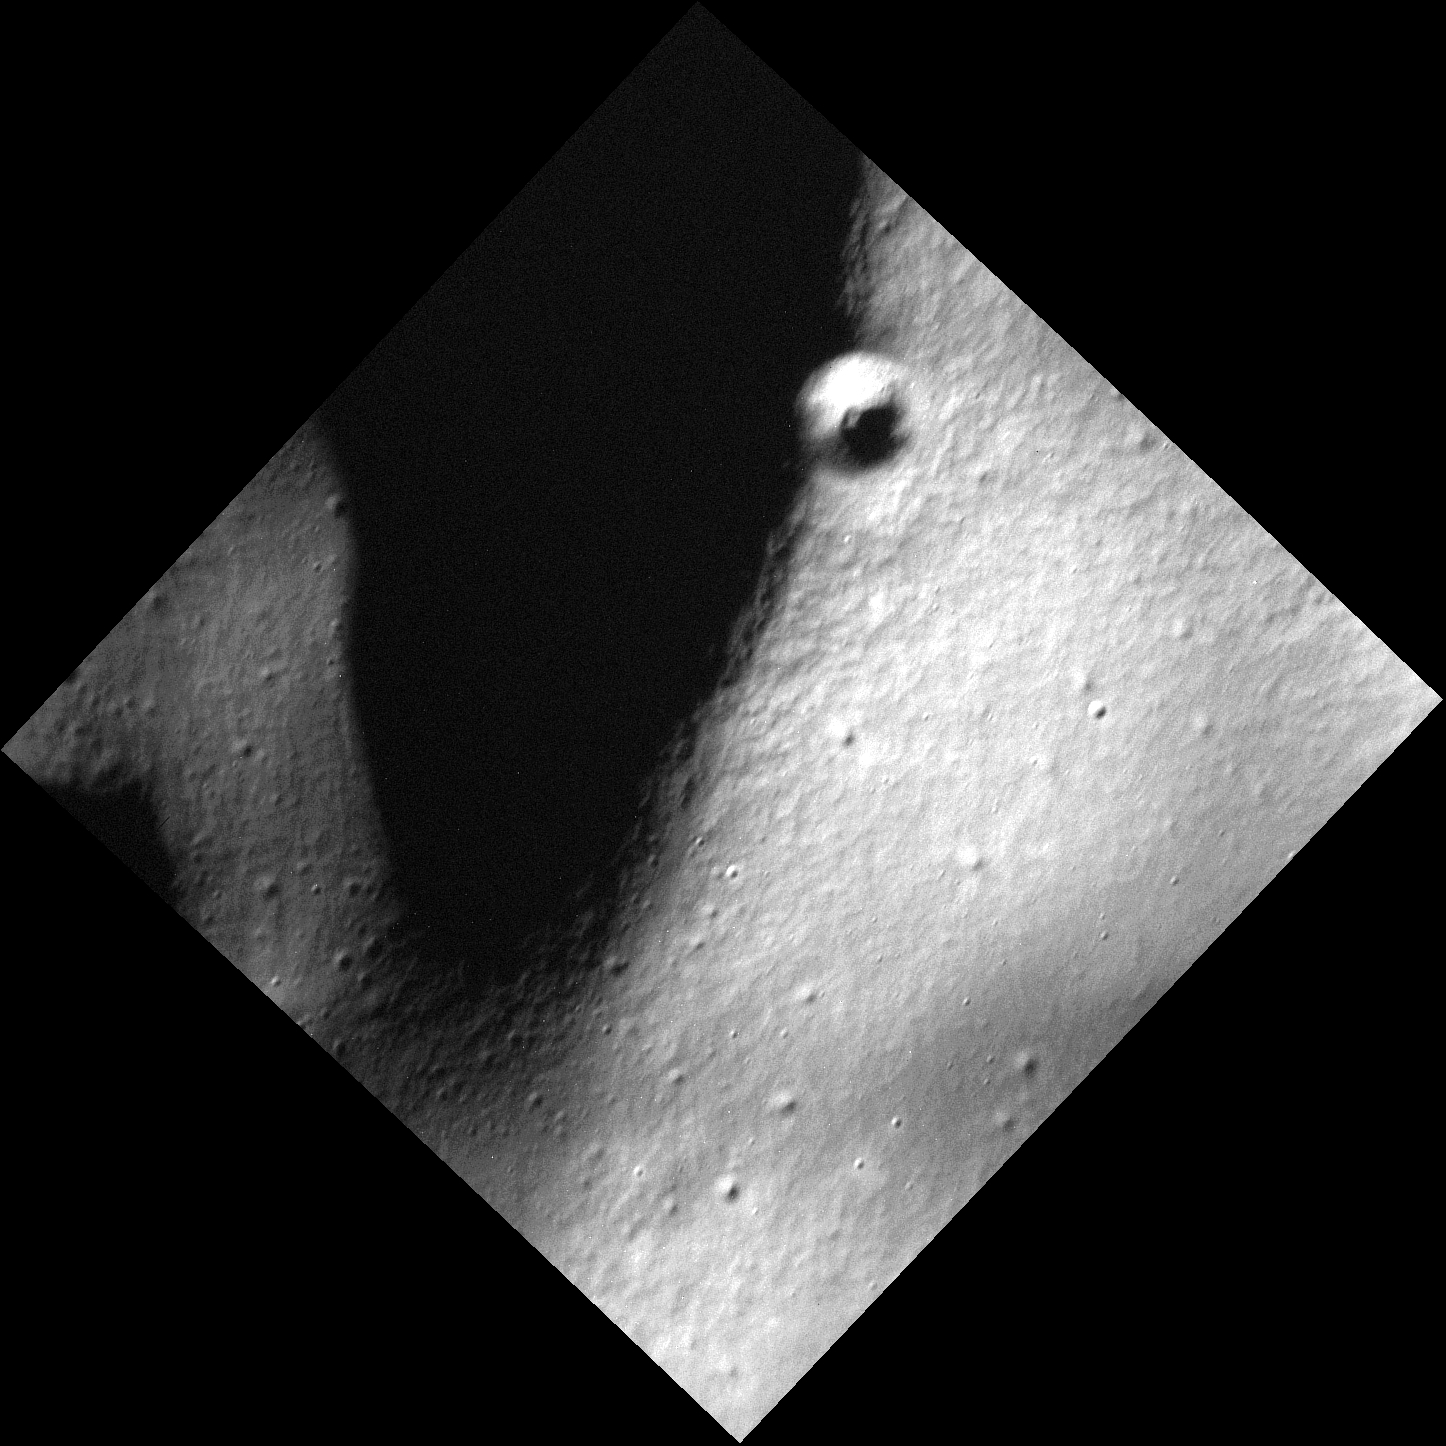

Crater on a Ridge

Today’s image is one of the highest resolution images MESSENGER has taken to date at only 3 meters per pixel. It features a small ridge with a crater on its crest. The small crater is a simple crater. If you look at the area around the crater, you can spy many craters that are even smaller! As MESSENGER continues passing close to the surface of Mercury, high resolution images such as this one will be taken, allowing scientists (and the public) to see Mercury as it has never been seen before!

This image was acquired as part of the MDIS low-altitude imaging campaign. During MESSENGER’s second extended mission, the spacecraft makes a progressively closer approach to Mercury’s surface than at any previous point in the mission, enabling the acquisition of high-spatial-resolution data. For spacecraft altitudes below 350 kilometers, NAC images are acquired with pixel scales ranging from 20 meters to as little as 2 meters.

Date acquired: June 09, 2014
Image Mission Elapsed Time (MET): 44663950
Image ID: 6469301
Instrument: Narrow Angle Camera (NAC) of the Mercury Dual Imaging System (MDIS)
Center Latitude: 75.38°
Center Longitude: 64.46° E
Resolution: 3 meters/pixel
Scale: The central crater is 366 m (1200 ft) in diameter.
Incidence Angle: 80.0°
Emission Angle: 1.2°
Phase Angle: 81.1°

The MESSENGER spacecraft is the first ever to orbit the planet Mercury, and the spacecraft’s seven scientific instruments and radio science investigation are unraveling the history and evolution of the Solar System’s innermost planet. MESSENGER acquired over 150,000 images and extensive other data sets. MESSENGER is capable of continuing orbital operations until early 2015.

For information regarding the use of images, see the MESSENGER image use policy.

Credit: NASA/Johns Hopkins University Applied Physics Laboratory/Carnegie Institution of Washington